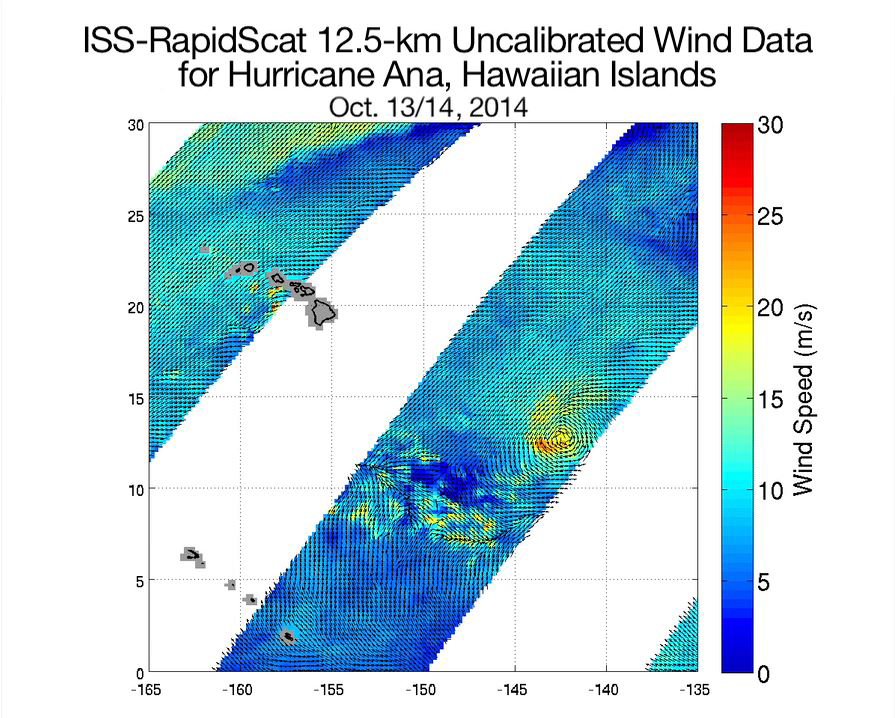

Hurricane Ana Viewed by NASA’s ISS-RapidScat

(Full Resolution Movie)

NASA’s ISS-RapidScat ocean wind scatterometer viewed Hurricane Ana as it approached Hawaii. From Oct. 13 to Oct. 19, 2014, RapidScat, recently installed on the International Space Station, observed Ana seven times. Because RapidScat has not yet been fully calibrated and its data have not yet been adjusted to account for rain, the peak winds in the storm as shown here are likely inaccurate, and bands of heavy rain may erroneously appear as high wind speeds. Despite the yet-to-be-completed calibration and rain flagging, the RapidScat data nonetheless provide useful information regarding the structure and movement of this and other tropical cyclones. Additionally, these images exemplify the spatial and time coverage that will be available for future storms from RapidScat.

Credit: NASA/JPL-Caltech